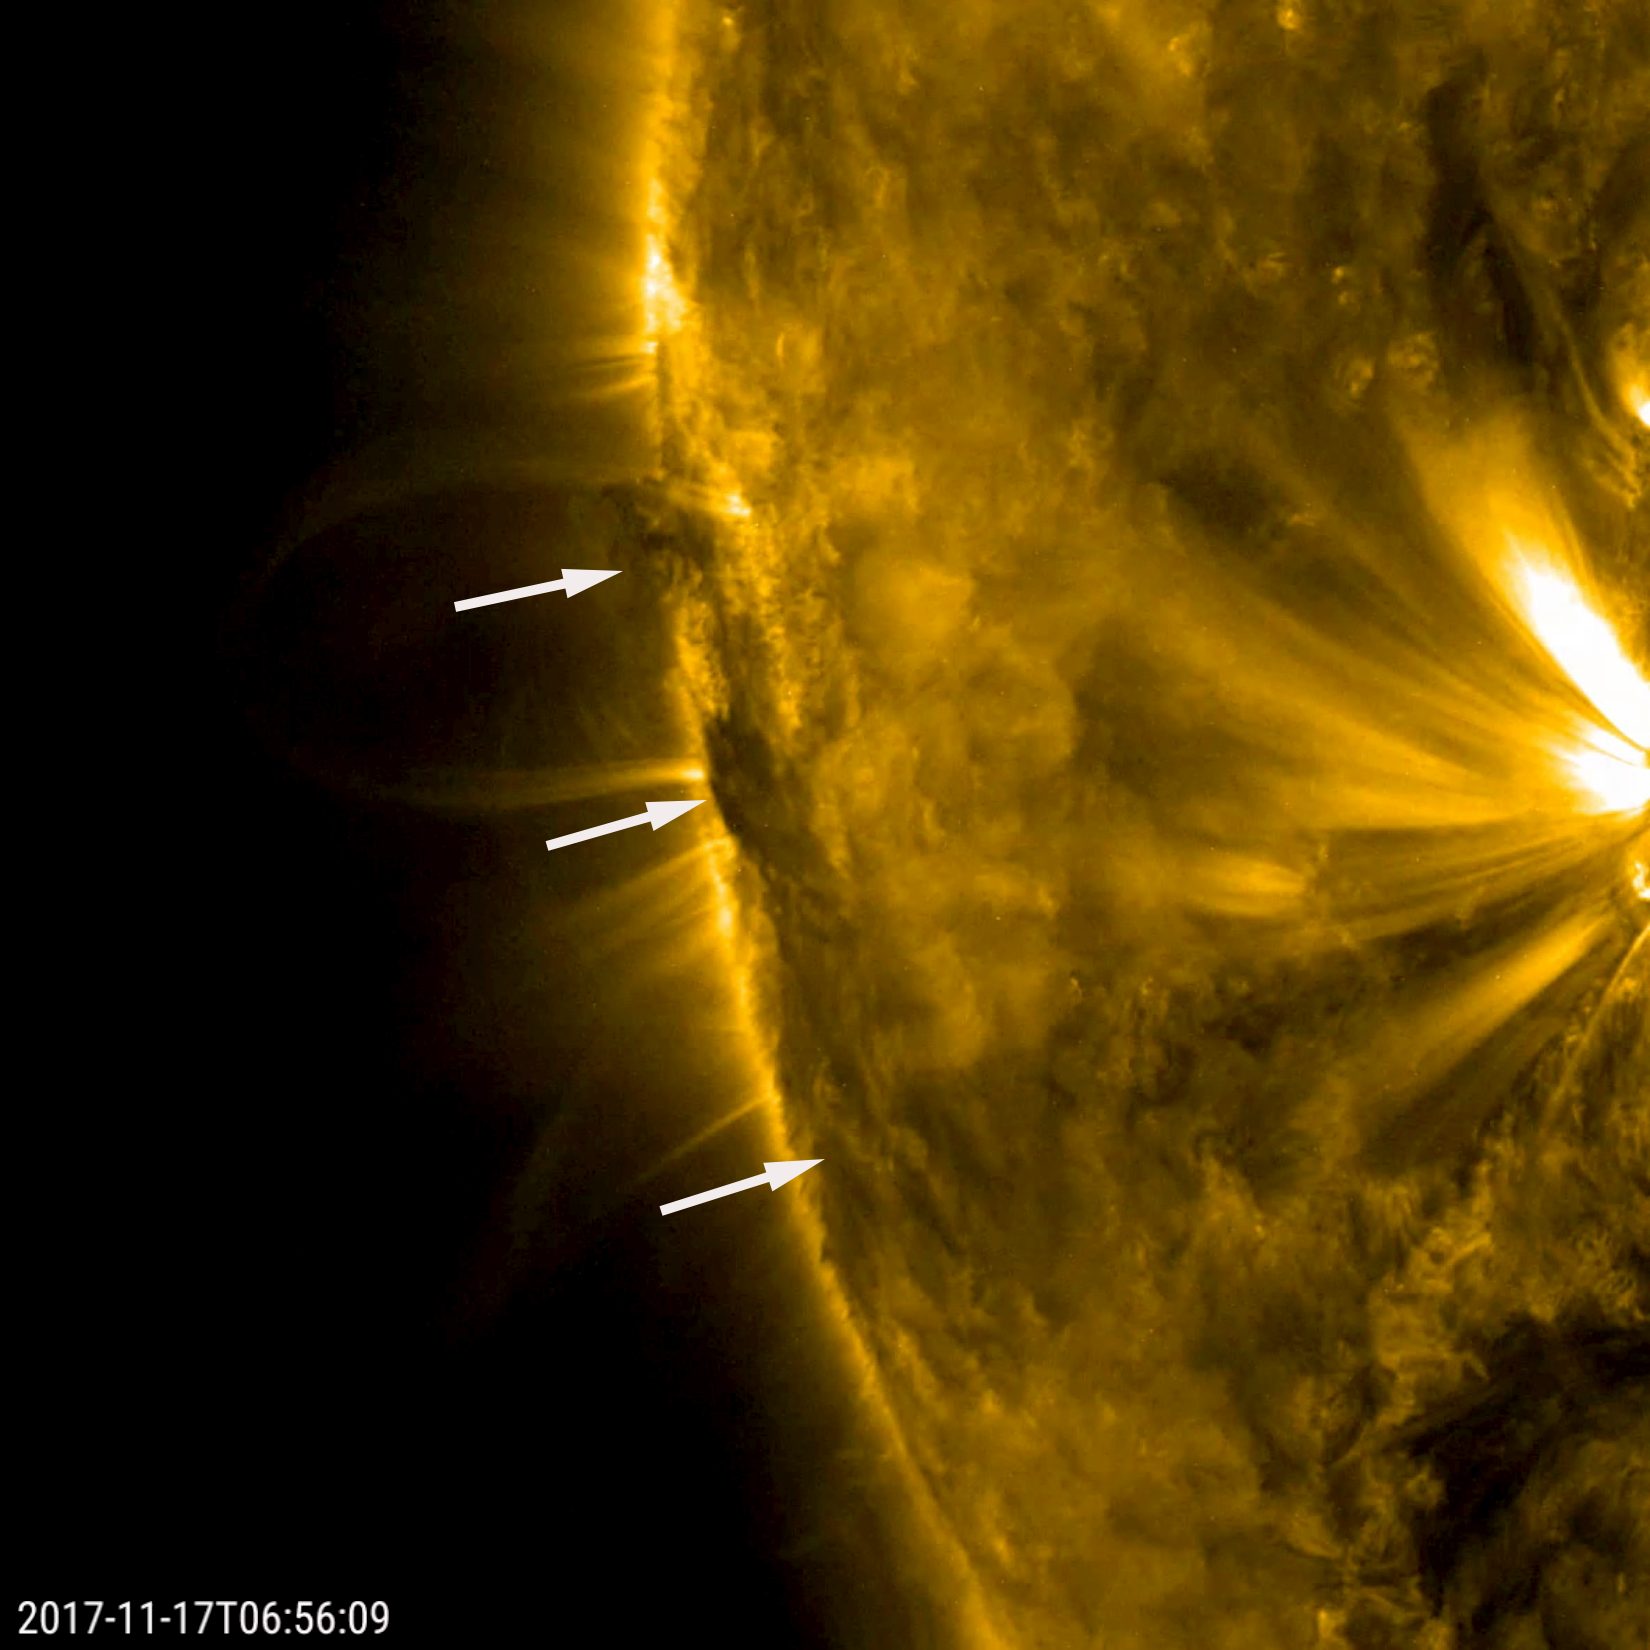

Churning Filament

A developing filament near the edge of the sun churned and twisted as the rotating sun brought it into clearer view over a day (Nov. 16-17, 2017). Filaments are cooler and often unstable clouds of particles floating above the sun’s surface, which are tethered by magnetic forces. In extreme ultraviolet light, they appear darker than the sun’s surface. The bright area to the right of the filament is an active region. The loop that appears behind the filament in the middle of the clip is made of charged particles tracing magnetic field lines.

Movies
PIA22120_Filament_churn_big.mp4
PIA22120_Filament_churn_sm.mp4

SDO is managed by NASA’s Goddard Space Flight Center, Greenbelt, Maryland, for NASA’s Science Mission Directorate, Washington. Its Atmosphere Imaging Assembly was built by the Lockheed Martin Solar Astrophysics Laboratory (LMSAL), Palo Alto, California.

Credit: NASA/GSFC/Solar Dynamics Observatory